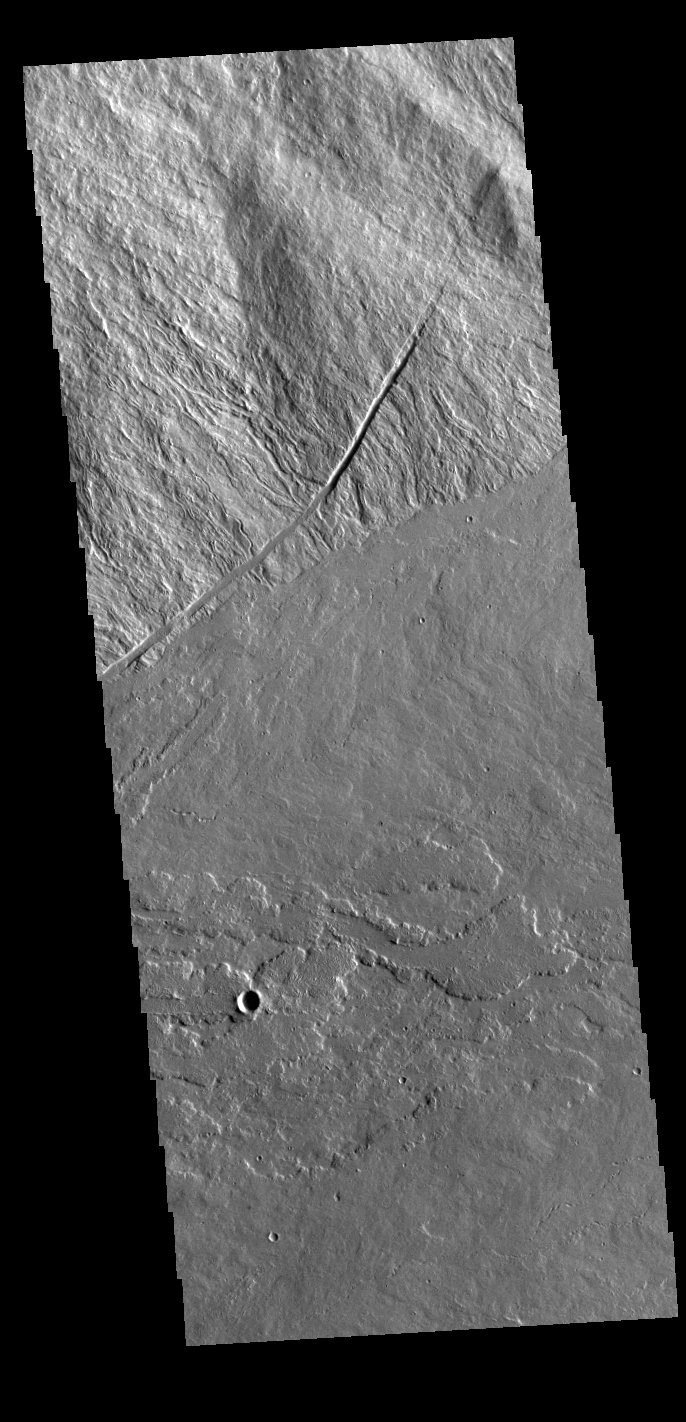

Ascraeus Mons

This VIS image is located where the southeastern flank of Ascraeus Mons meets the surrounding volcanic plains. Ascraeus Mons is the northernmost of the three large Tharsis volcanoes.

Credit: NASA/JPL-Caltech/ASU